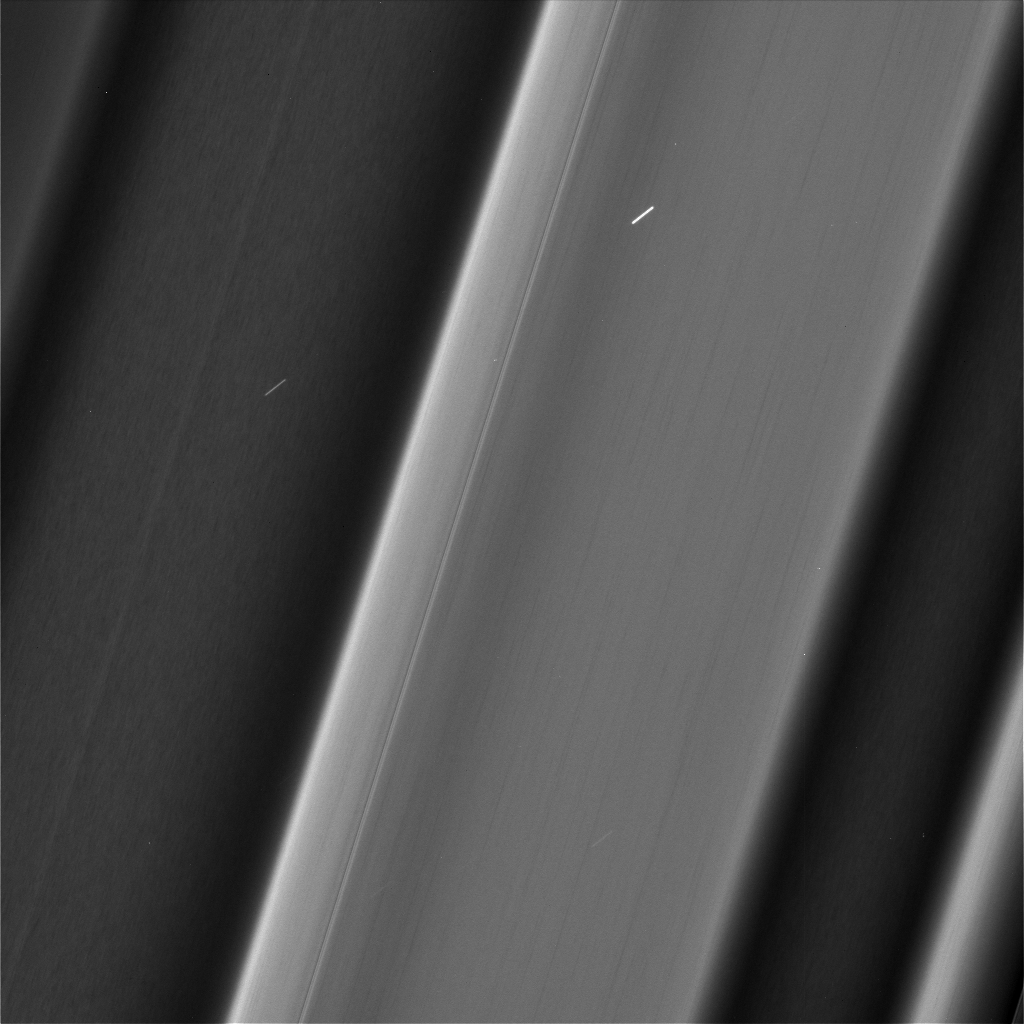

Textures in the C Ring

Figure 1

Recent images of features in Saturn’s C ring called “plateaus” have deepened the mystery surrounding them. It turns out that these bright bands have a streaky texture that is very different from the textures of the regions around them.

(See PIA03550 for a labeled diagram of the rings, and see PIA06540 and PIA08855 for more distant views of the C ring and its plateaus.)

The central feature in this image, called Plateau P1, is found approximately 47,300 miles (76,200 kilometers) from Saturn’s center. It is situated amid some undulating structure that characterizes this region of the C ring. None of this structure is well understood.

This image, especially the enhanced version (Figure 1), reveals three different textures with different kinds of structure. The plateau itself is shot through with elongated streaks, while the brighter parts of the undulating structure have more clumpy texture that is similar to the “straw” seen previously in the A ring (see PIA21060), and the dimmer parts of the undulating structure have no apparent texture at all. These textures provide information about different ways in which the ring particles are interacting with each other, though scientists have not yet worked out what it all means.

Plateau regions are brighter than their surroundings, and have sharp edges. Recent evidence indicates that the plateaus do not actually contain more material than their surroundings, nor are they different in their chemical composition, which would mean that their greater brightness is likely due to smaller particle sizes. (If a given amount of mass is broken into smaller particles, it will spread out more [i.e., it will have more surface area].) These texture differences may give a clue about processes at the particle level that create the larger structures that Cassini has observed from greater distance throughout its mission at Saturn.

These images were taken with the camera moving in sync with the orbits of individual ring particles. Therefore, any elongated structures are truly there in the rings, and are not an artifact of particles moving during the exposure (i.e., smear).

In order to create the enhanced image (Figure 1), the large-scale brightness structure of the first image was averaged and then subtracted. What remains are any compact or local structures, including the textures discussed above. Also more visible in the enhanced image are small blemishes, including long, thin vertical lines that come from defects in the camera and short slanted lines that are smeared stars.

This image was taken on June 4, 2017, with the Cassini spacecraft narrow-angle camera. The image was acquired on the sunlit side of the rings from a distance of 32,206 miles (51,830 kilometers) away from the area pictured. The image scale is 1,070 feet (325 meters) per pixel. The phase angle, or sun-ring-spacecraft angle, is 80 degrees.

The Cassini mission is a cooperative project of NASA, ESA (the European Space Agency) and the Italian Space Agency. The Jet Propulsion Laboratory, a division of Caltech in Pasadena, manages the mission for NASA’s Science Mission Directorate, Washington. The Cassini orbiter and its two onboard cameras were designed, developed and assembled at JPL. The imaging operations center is based at the Space Science Institute in Boulder, Colorado.

Credit: NASA/JPL-Caltech/Space Science Institute